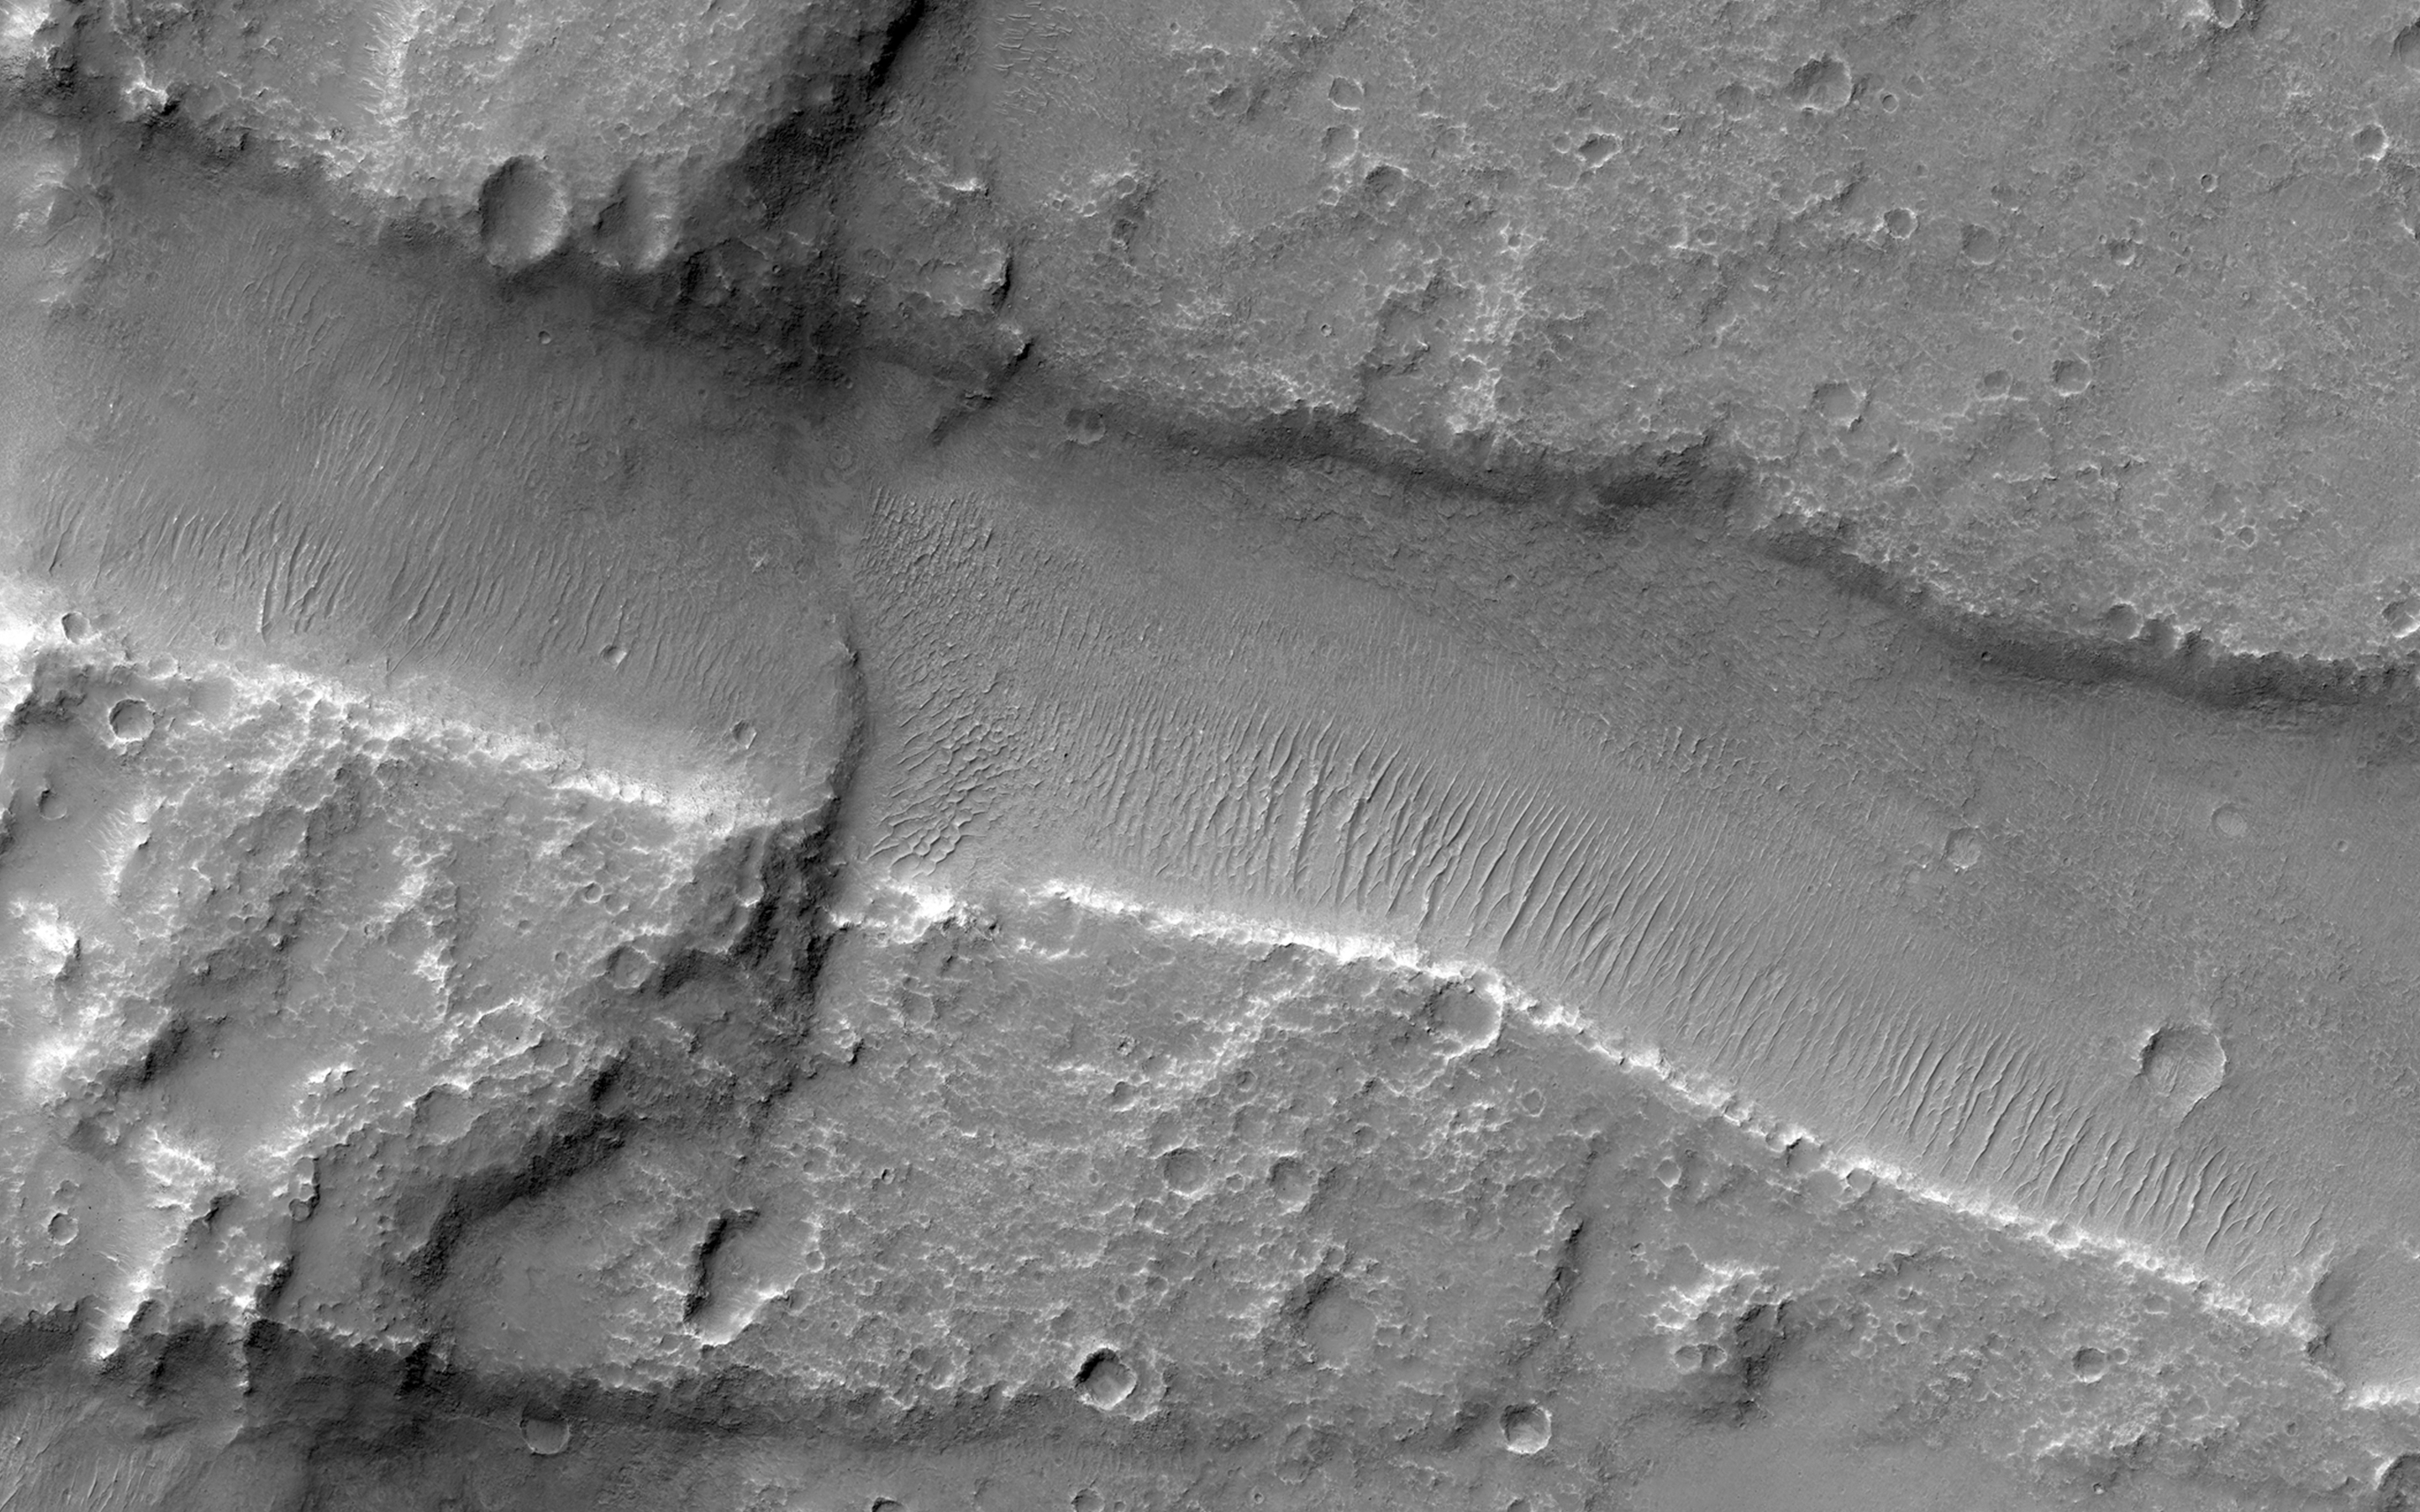

Finding Faults in Melas Chasma

Melas Chasma is part of the Valles Marineris canyon system, the largest canyon in the Solar System. It has been recently suggested that Melas Chasma may have been produced by an impact crater. To test this idea, HiRISE has been imaging surrounding small faults such as the ones seen in this image.

There are actually three faults in this image. The two trench-like features are called “graben” and are caused when the surface stretches apart and blocks of rock drop downwards. The third fault is the wavy ridge the cuts across both of the graben. This type of fault is sometimes called a “wrinkle ridge” and occurs when surface rocks are compressed causing one block of rock to be thrust up on top of another. So this area has been both stretched in the north-south direction and squeezed in the east-west direction.

With enough HiRISE images scientists hope to reconstruct the full history of this area and uncover the origin of one of Mars’ most spectacular features.

This is a stereo pair with ” target=”new”>ESP_034817_1645.

HiRISE is one of six instruments on NASA’s Mars Reconnaissance Orbiter. The University of Arizona, Tucson, operates the orbiter’s HiRISE camera, which was built by Ball Aerospace & Technologies Corp., Boulder, Colo. NASA’s Jet Propulsion Laboratory, a division of the California Institute of Technology in Pasadena, manages the Mars Reconnaissance Orbiter Project for the NASA Science Mission Directorate, Washington.

Credit: NASA/JPL-Caltech/Univ. of Arizona